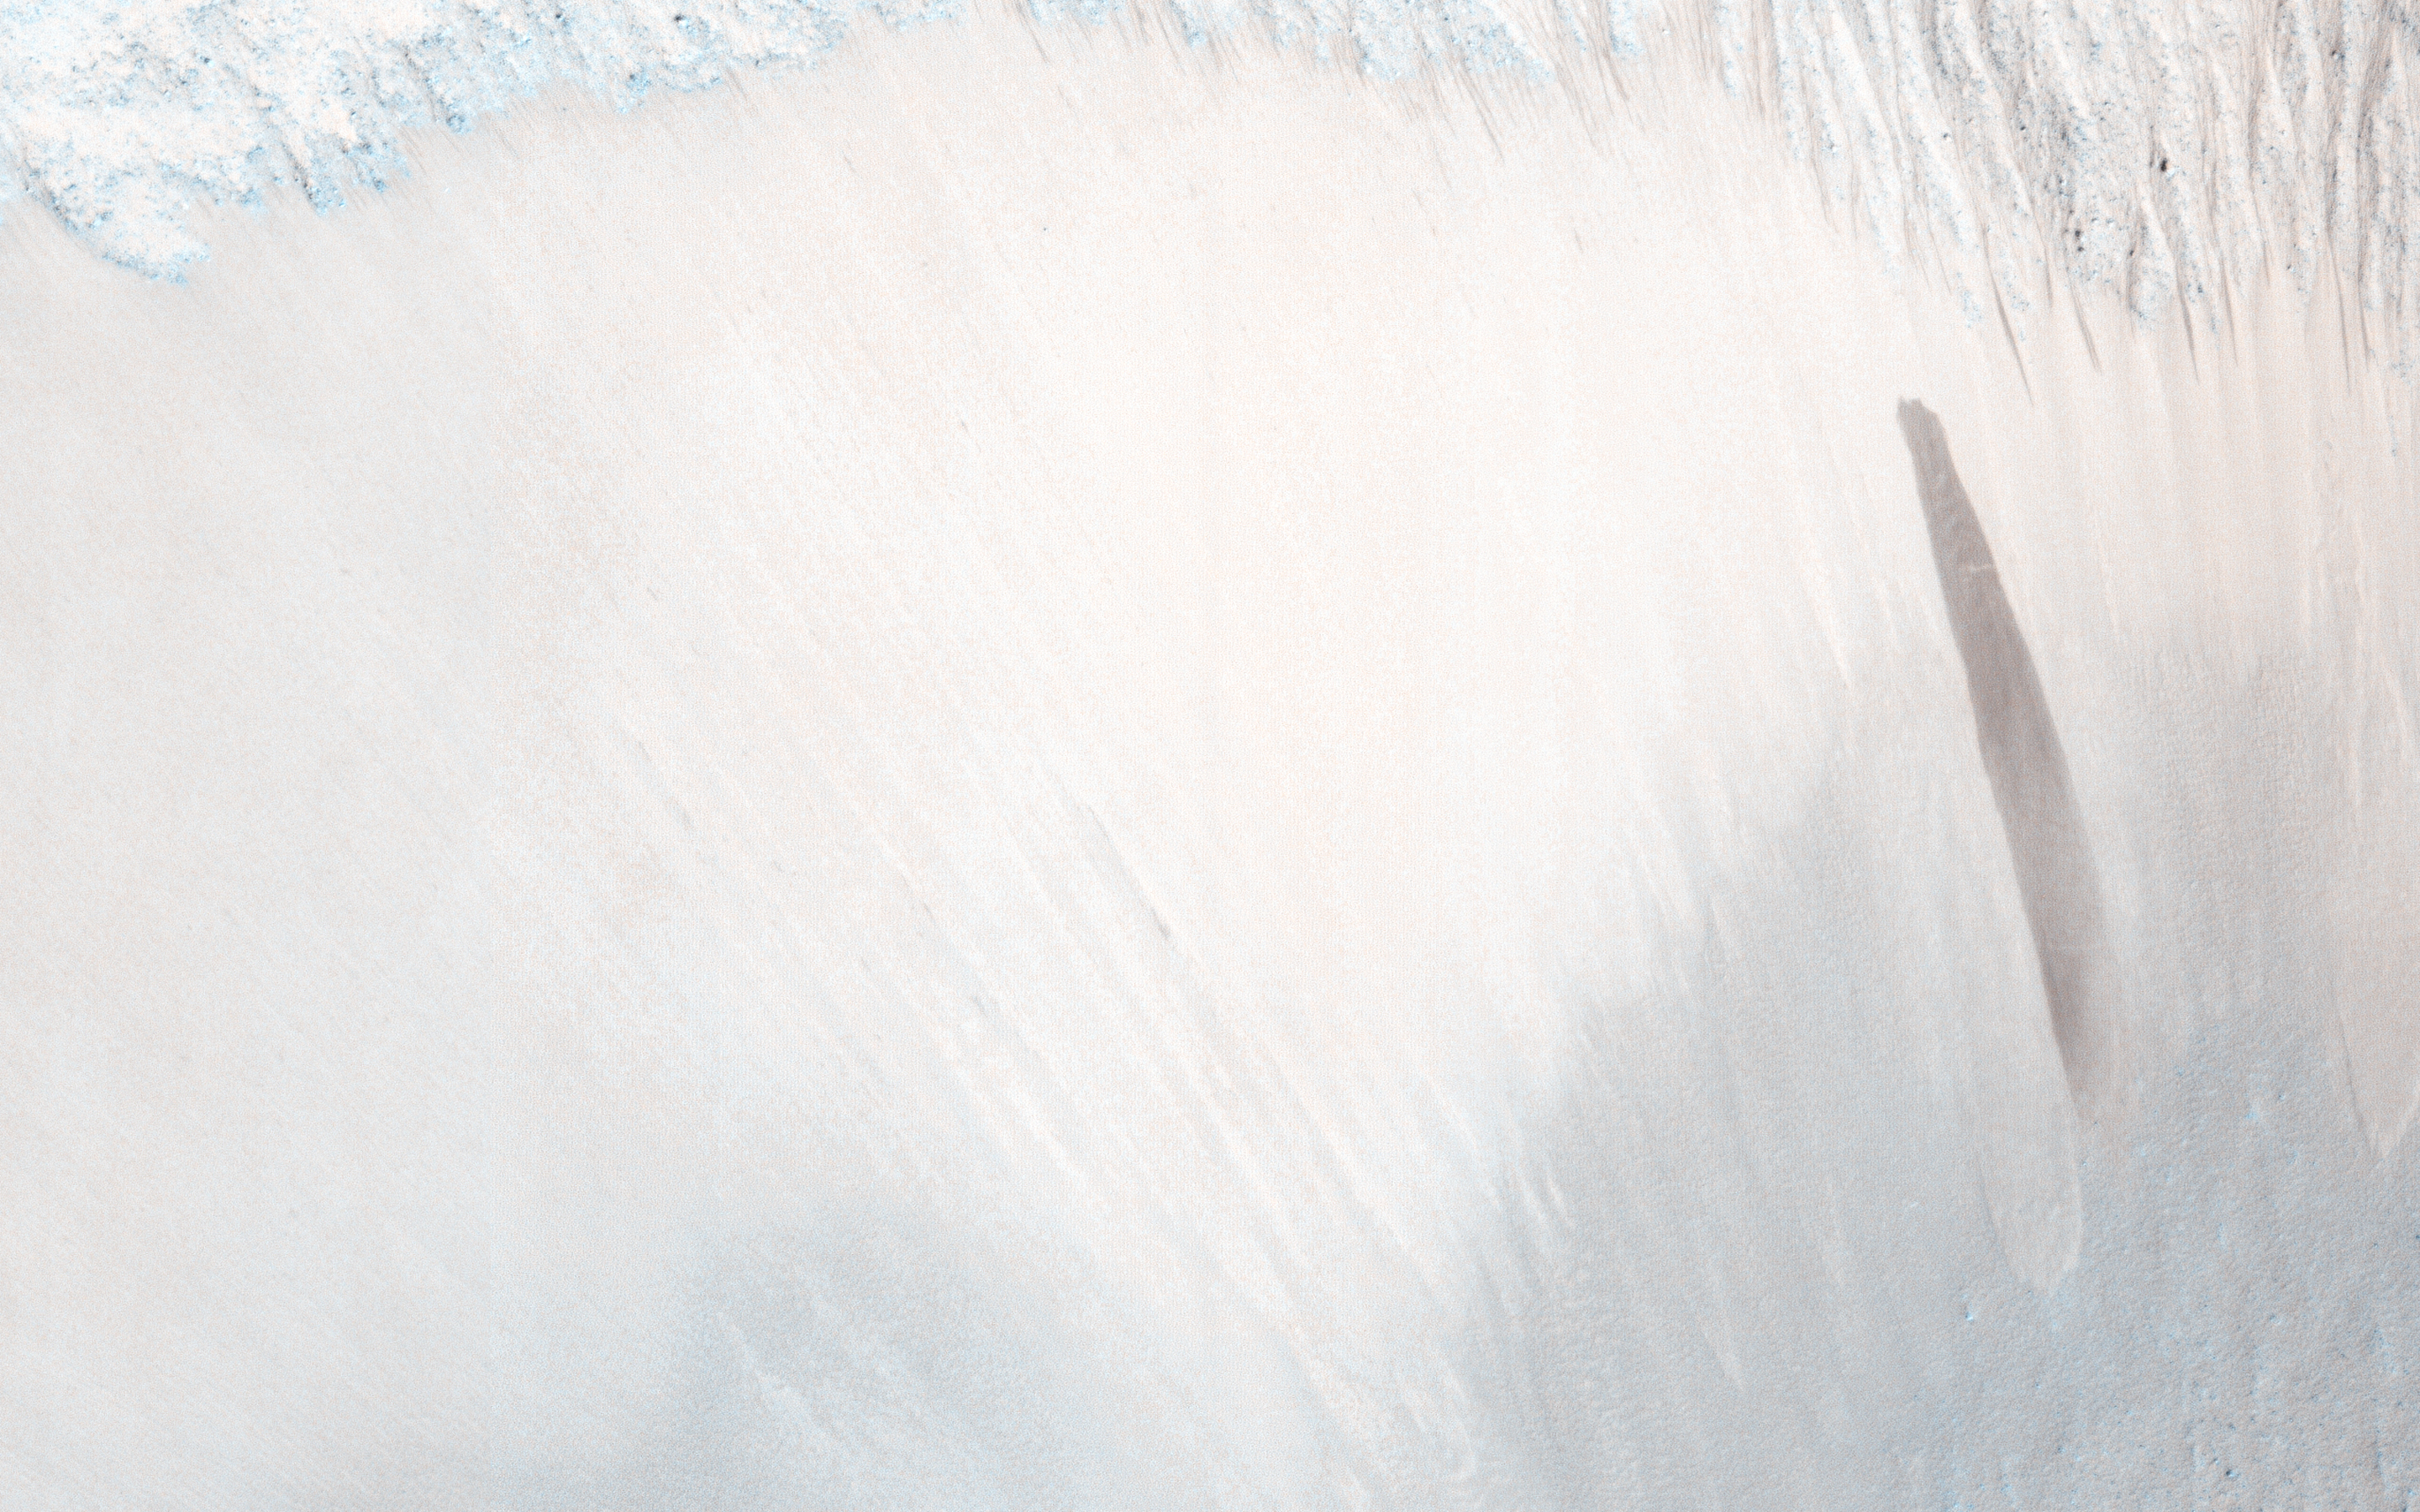

A Surprise Landslump in Melas Chasma

HiRISE has been monitoring the recurring slope lineae (RSL) over the mid-latitude and equatorial regions of Mars. One of these sites is a crater on the floor of Melas Chasma; and an animation shows how the RSL follow the sun, changing slope aspect with the seasons.

In one of our most recent images of this site, there was a surprise: a new dark streak just down slope from the RSL. This new streak is about 18 meters wide, whereas most RSL flows (see closer to the crater rim) are less than 5 meters wide. Closer inspection shows that the dark streak corresponds to a topographic slump, similar to several others visible on this slope.

This is one of the largest topographic changes we’ve seen in equatorial regions of Mars. We are continuing to monitor this location to see if this streak fades in the same manner as RSL, and to understand its relationship, if any, to the RSL activity. If the RSL are due to seeping water, then saturation of a layer downslope could destabilize the slope and lead to such slumps. We continue to be surprised by new discoveries from the Mars Reconnaissance Orbiter after 8 years in orbit.

HiRISE is one of six instruments on NASA’s Mars Reconnaissance Orbiter. The University of Arizona, Tucson, operates the orbiter’s HiRISE camera, which was built by Ball Aerospace & Technologies Corp., Boulder, Colo. NASA’s Jet Propulsion Laboratory, a division of the California Institute of Technology in Pasadena, manages the Mars Reconnaissance Orbiter Project for the NASA Science Mission Directorate, Washington.

Credit: NASA/JPL-Caltech/Univ. of Arizona